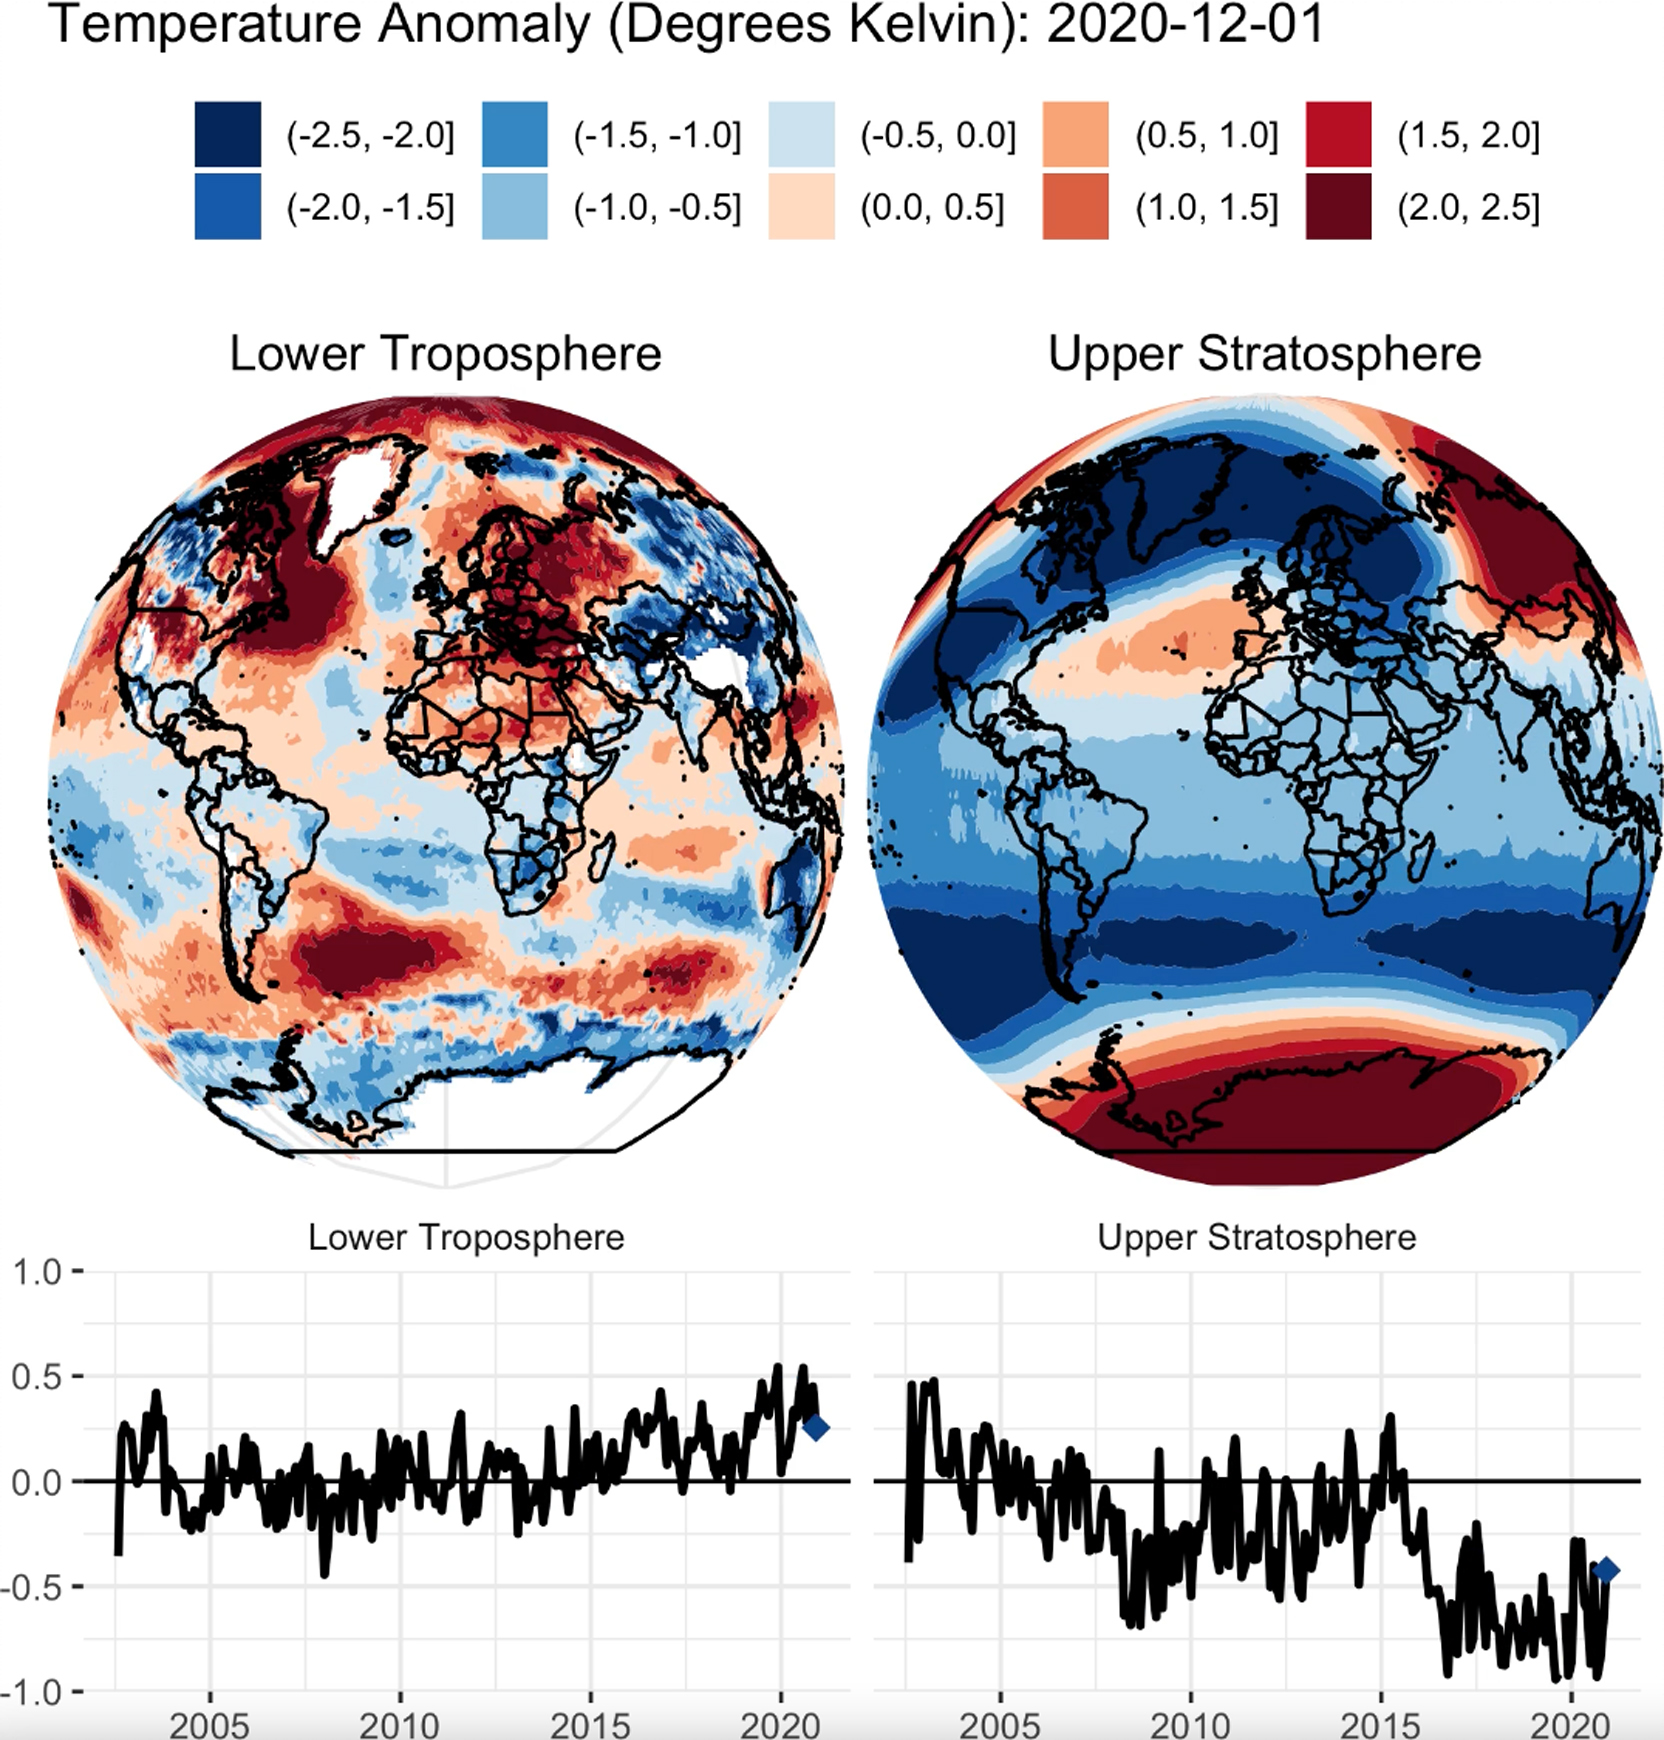

AIRS Temperature Anomalies

This animation shows a nearly 20-year record of temperature anomalies for two layers in Earth’s atmosphere: the lower troposphere, where most of the planet’s weather occurs; and the upper stratosphere, which contains the ozone layer. NASA’s Atmospheric Infrared Sounder (AIRS), aboard the Aqua satellite, captured these measurements from 2002 to 2020. Preliminary data analysis shows a warming trend for the lower troposphere, and a strong cooling trend in the upper stratosphere. The globes show a map of where warmer than average or cooler than average temperatures for each atmospheric layer occurred during this time period. The line graphs show the deviation of temperatures averaged over the entire planet for the lower troposphere and upper stratosphere.

AIRS, in conjunction with the Advanced Microwave Sounding Unit (AMSU), senses emitted infrared and microwave radiation from Earth to provide a three-dimensional look at the planet’s weather and climate. Working in tandem, the two instruments make simultaneous observations down to Earth’s surface. With more than 2,000 channels sensing different regions of the atmosphere, the system creates a global, three-dimensional map of atmospheric temperature and humidity, cloud amounts and heights, greenhouse gas concentrations and many other atmospheric phenomena. Launched into Earth orbit in 2002 aboard NASA’s Aqua spacecraft, the AIRS and AMSU instruments are managed by NASA’s Jet Propulsion Laboratory in Southern California, under contract to NASA. JPL is a division of Caltech.

Credit: NASA/JPL-Caltech